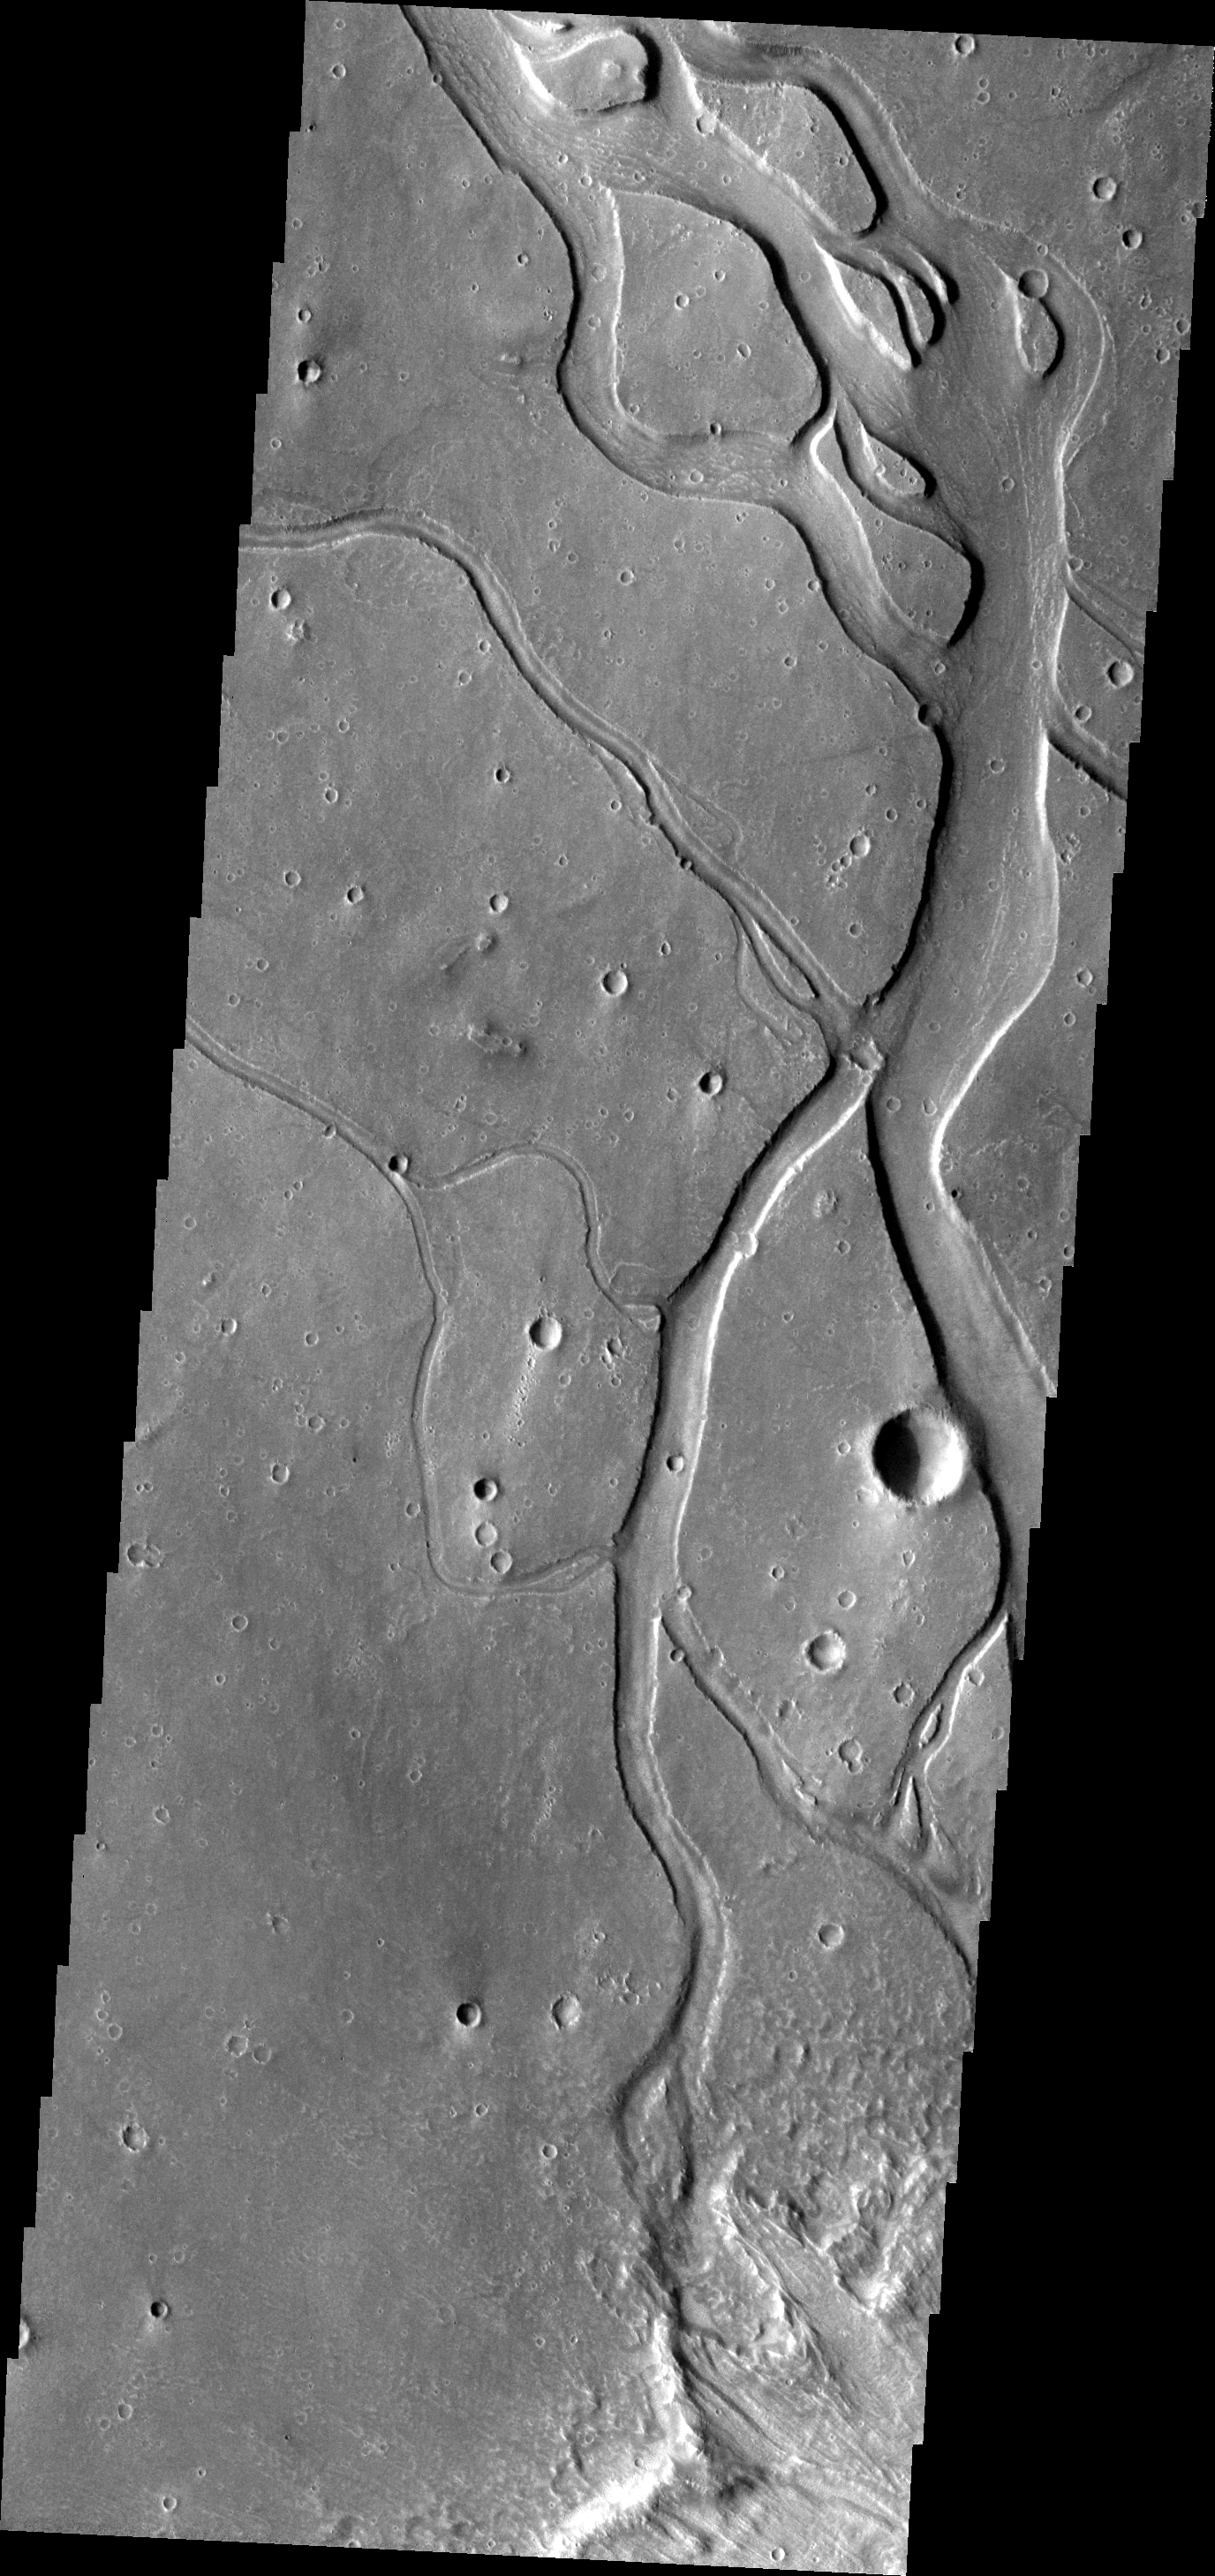

Hebrus Valles

These channels and streamlined islands are part of Hebrus Valles.

Image information: VIS instrument. Latitude 20.7N, Longitude 125.8E. 19 meter/pixel resolution.

Please see the THEMIS Data Citation Note for details on crediting THEMIS images.

Note: this THEMIS visual image has not been radiometrically nor geometrically calibrated for this preliminary release. An empirical correction has been performed to remove instrumental effects. A linear shift has been applied in the cross-track and down-track direction to approximate spacecraft and planetary motion. Fully calibrated and geometrically projected images will be released through the Planetary Data System in accordance with Project policies at a later time.

NASA’s Jet Propulsion Laboratory manages the 2001 Mars Odyssey mission for NASA’s Office of Space Science, Washington, D.C. The Thermal Emission Imaging System (THEMIS) was developed by Arizona State University, Tempe, in collaboration with Raytheon Santa Barbara Remote Sensing. The THEMIS investigation is led by Dr. Philip Christensen at Arizona State University. Lockheed Martin Astronautics, Denver, is the prime contractor for the Odyssey project, and developed and built the orbiter. Mission operations are conducted jointly from Lockheed Martin and from JPL, a division of the California Institute of Technology in Pasadena.

Credit: NASA/JPL/ASU